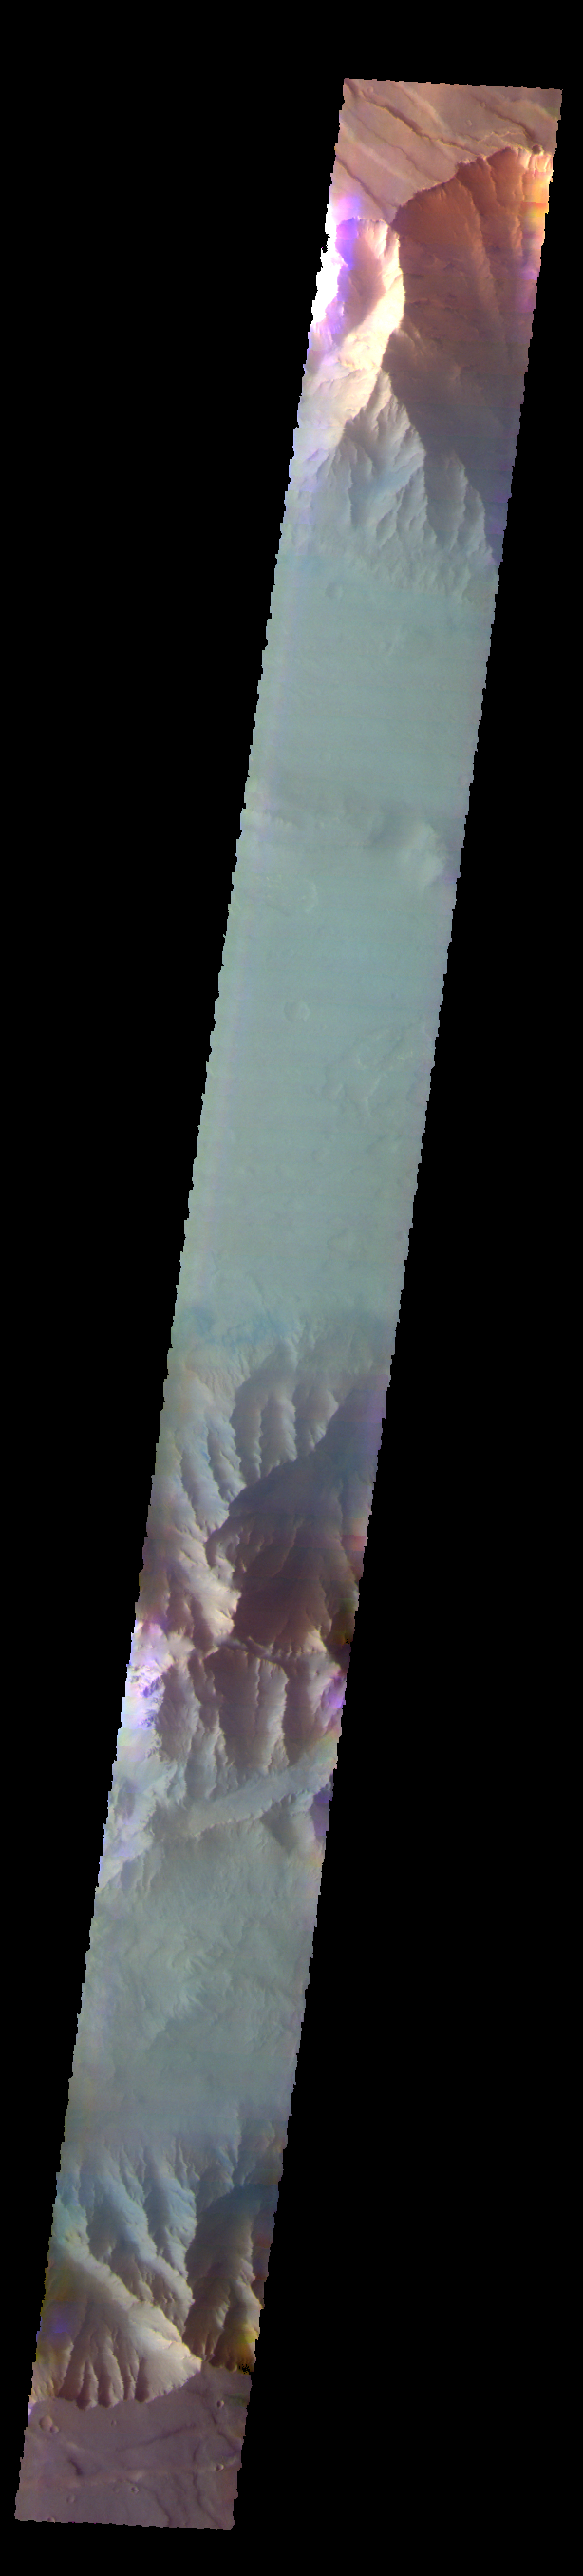

Coprates Chasma – False Color

The THEMIS VIS camera contains 5 filters. The data from different filters can be combined in multiple ways to create a false color image. These false color images may reveal subtle variations of the surface not easily identified in a single band image. Today’s false color image shows part of Coprates Chasma.

Credit: NASA/JPL-Caltech/ASU